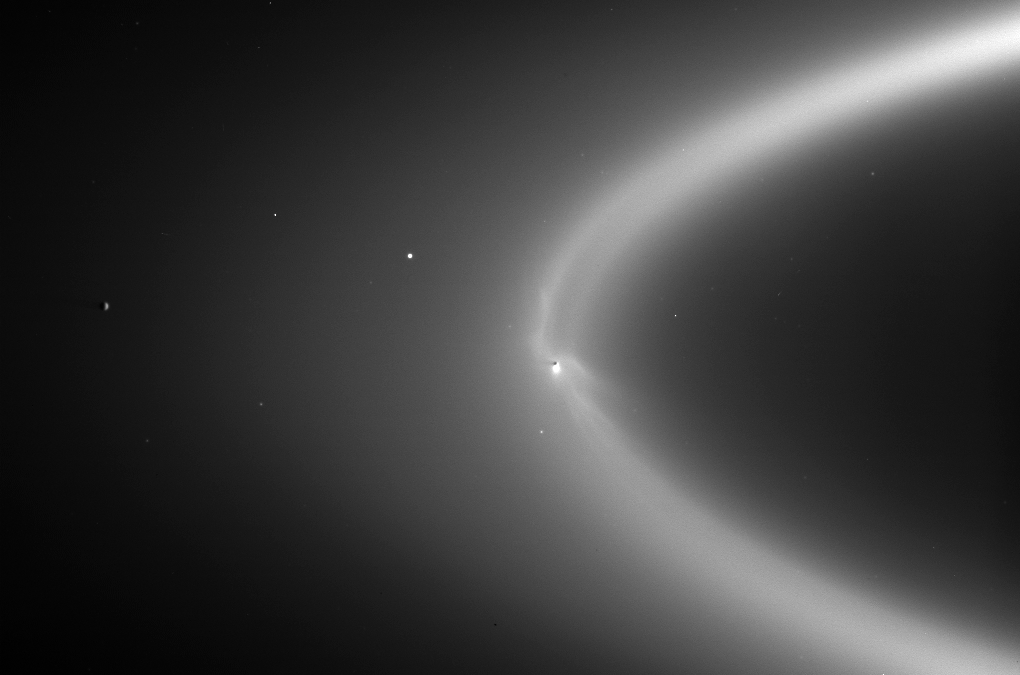

Ghostly Fingers of Enceladus

Wispy fingers of bright, icy material reach tens of thousands of kilometers outward from Saturn’s moon Enceladus into the E ring, while the moon’s active south polar jets continue to fire away.

This astonishing, never-before-seen structure is made visible with the sun almost directly behind the Saturn system from Cassini’s vantage point. The sun-Enceladus-spacecraft angle here is 175 degrees, a viewing geometry in which structures made of tiny particles brighten substantially.

These features are very likely the result of particles injected into Saturn orbit by the Enceladus geysers: Those injected in the direction of the moon’s orbital motion end up on larger, slower orbits and trail Enceladus in its orbit, and those injected into the opposite direction end up smaller, faster orbits and lead Enceladus. (Orbital motion is counter-clockwise.) In addition, the configuration of wisps may hint at an interaction between Saturn’s magnetosphere and the torrent of particles issuing from Enceladus.

In addition to the wisps, another unexpected detail is the dark gore in the center of the ring, following the moon in its orbit, likely brought about by the sweeping action of Enceladus as it orbits in the center of the E ring.

The view looks down onto Enceladus (505 kilometers, or 314 miles across) from about 15 degrees above the ringplane. Tethys (1,071 kilometers, or 665 miles across) is visible to the left of Enceladus.

The image was taken in visible light with the Cassini spacecraft wide-angle camera on Sept. 15, 2006, at a distance of approximately 2.1 million kilometers (1.3 million miles) from Enceladus. Image scale is 128 kilometers (80 miles) per pixel.

The Cassini-Huygens mission is a cooperative project of NASA, the European Space Agency and the Italian Space Agency. The Jet Propulsion Laboratory, a division of the California Institute of Technology in Pasadena, manages the mission for NASA’s Science Mission Directorate, Washington, D.C. The Cassini orbiter and its two onboard cameras were designed, developed and assembled at JPL. The imaging operations center is based at the Space Science Institute in Boulder, Colo.

Credit: NASA/JPL/Space Science Institute